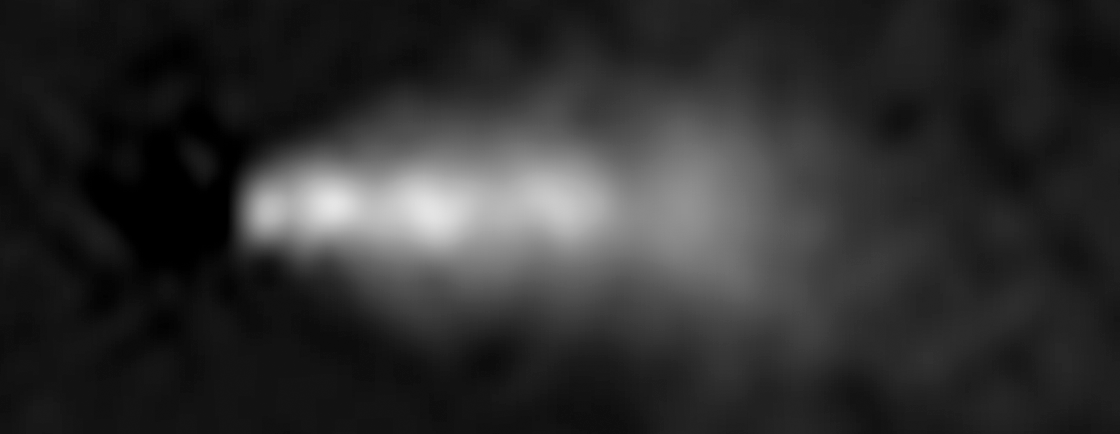

HST Wide-Field Image of 3C 264 (1996)

Object Name: 3C 264, NGC 3862
Object Description: Active Radio Galaxy
Instrument: HST/WFPC2
Filters: F791W

Credit: NASA, ESA, and E. Meyer (STScI)